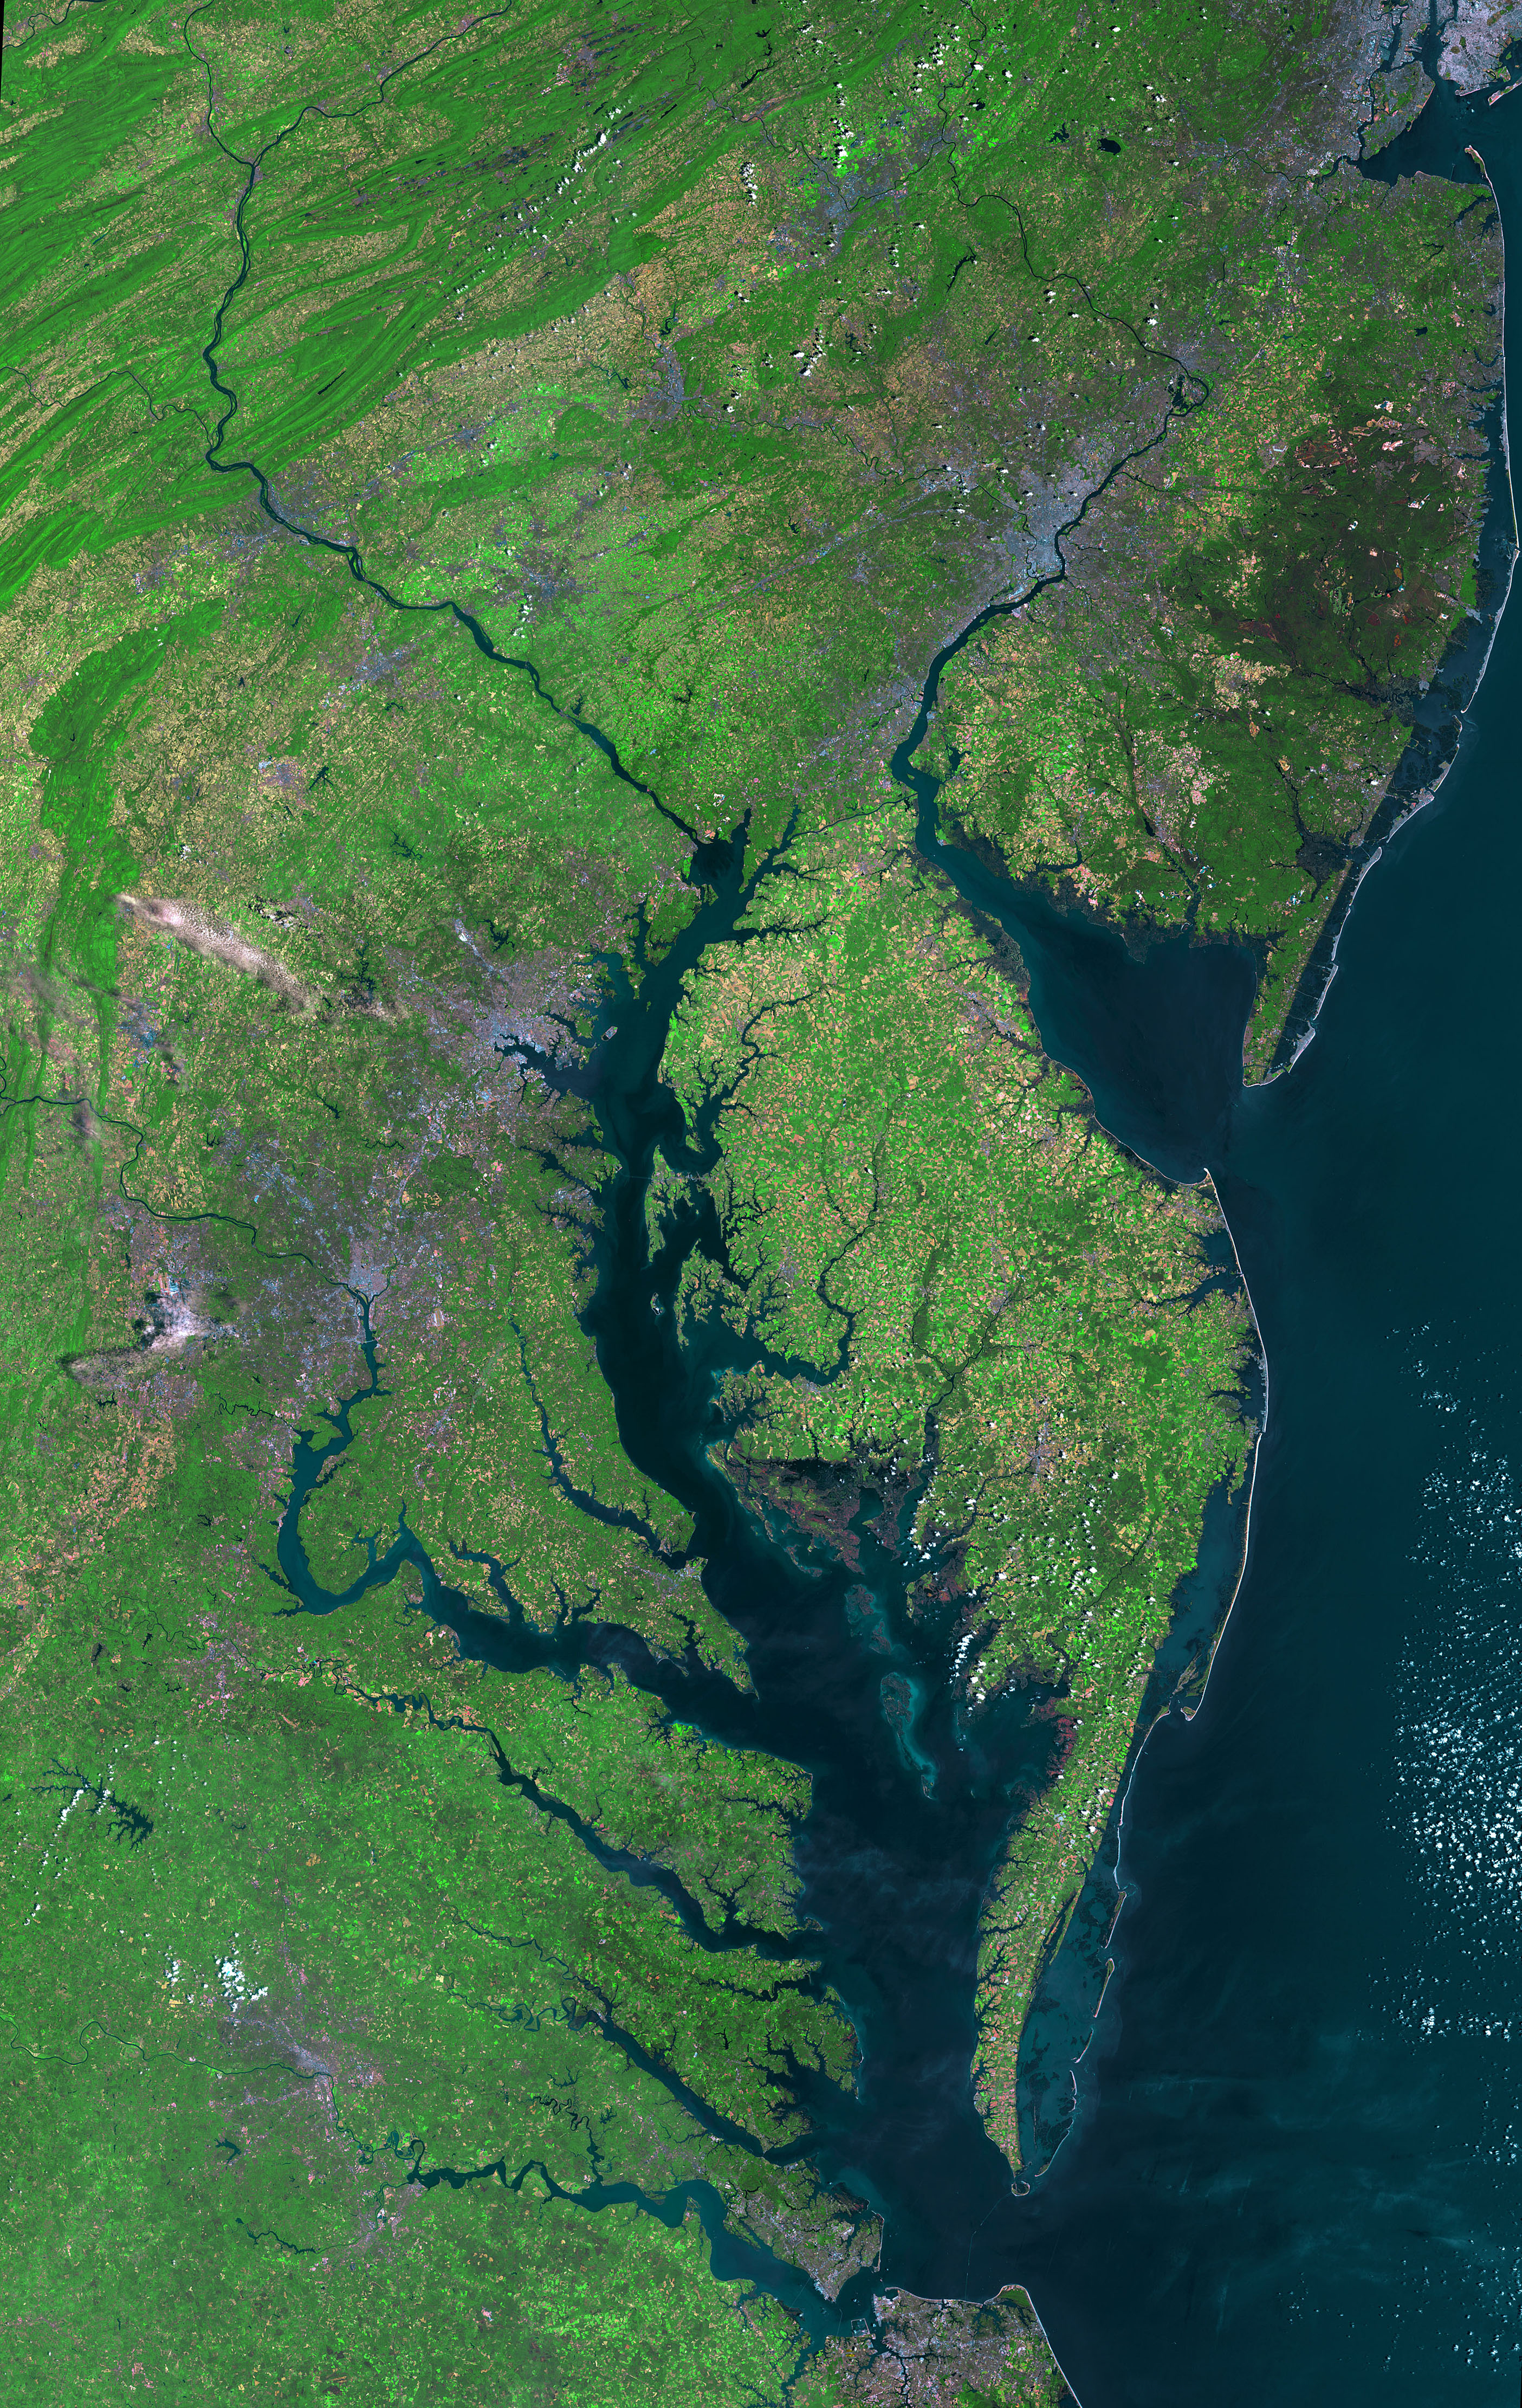

Beautiful New Landsat Mosaic of Chesapeake Bay

Aug 30, 2011 USGS has released a new mosaic of the Chesapeake Bay. Using six Landsat 5 images collected in July 2009 and 2011 a beautiful, seamless mosaic of the Chesapeake Bay region was created by the USGS Landsat team. The Washington D.C.-Baltimore-Philadelphia-New York City corridor can be clearly seen (look for silvery purple) as can the Chesapeake and Delaware Bays and the coastal Atlantic barrier islands from Fishermans Island, Virginia to Sandy Hook, New Jersey.

Credit: NASA/USGS/Landsat 5